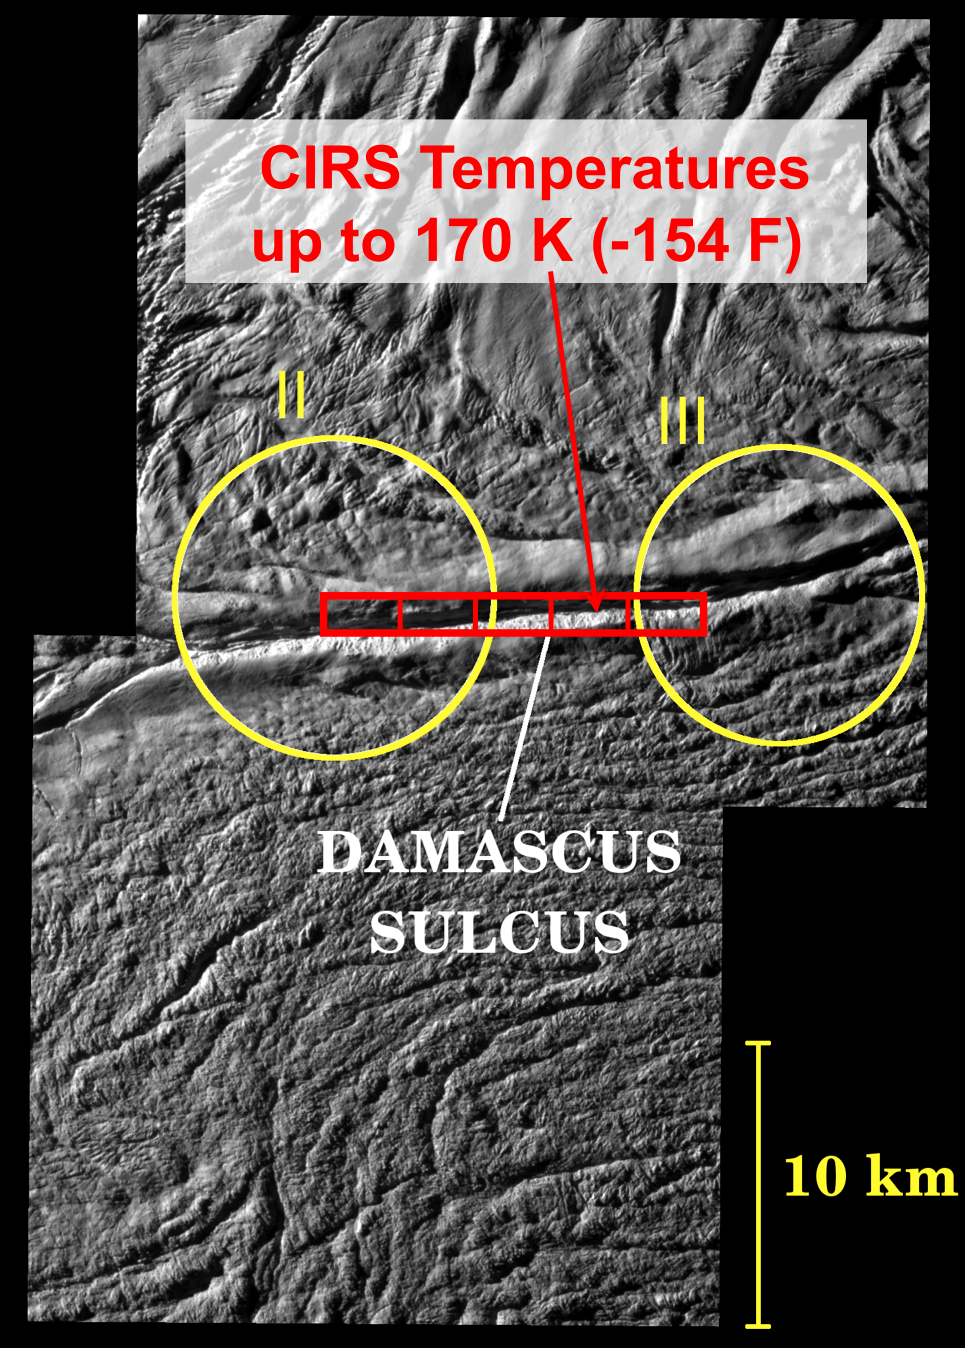

Warm Tiger Stripes

This image shows the location of Cassini’s most precise measurements so far of the surface temperatures at the active “tiger stripe” fractures that cut the south polar region of Enceladus. The background image, which shows the tiger stripe fracture named Damascus Sulcus, was obtained by Cassini’s cameras during the close Enceladus flyby on August 11, 2008 (see PIA11113).

The yellow circles show the approximate location of two of the active plumes of ice particles identified by the Cassini cameras. The red rectangles show the region of Damascus Sulcus from which heat radiation was measured by Cassini’s Composite Infrared Spectrometer (CIRS) at about the same time as the images were taken. The CIRS measurements indicate temperatures up to at least 170 Kelvin (-103 Centigrade or -154 Fahrenheit) near Damascus Sulcus. This is more than 100 degrees Kelvin (180 degrees Fahrenheit) warmer than the surrounding surface, due to heat escaping from Enceladus’ interior along the fractures. However, even warmer temperatures are probable over smaller regions close to the tiger stripes, and temperatures are expected to be warmer still below Enceladus’ surface. Therefore, subsurface temperatures may be high enough to melt ice to create liquid water, as is suggested by recent Cassini measurements of the salty composition of ice grains ejected from the tiger stripes.

The Cassini-Huygens mission is a cooperative project of NASA, the European Space Agency and the Italian Space Agency. The Jet Propulsion Laboratory, a division of the California Institute of Technology in Pasadena, manages the mission for NASA’s Science Mission Directorate, Washington, D.C. The Cassini orbiter was designed, developed and assembled at JPL. The composite infrared spectrometer team is based at NASA’s Goddard Space Flight Center, Greenbelt, Md.

Credit: NASA/JPL/GSFC/SWRI/SSI